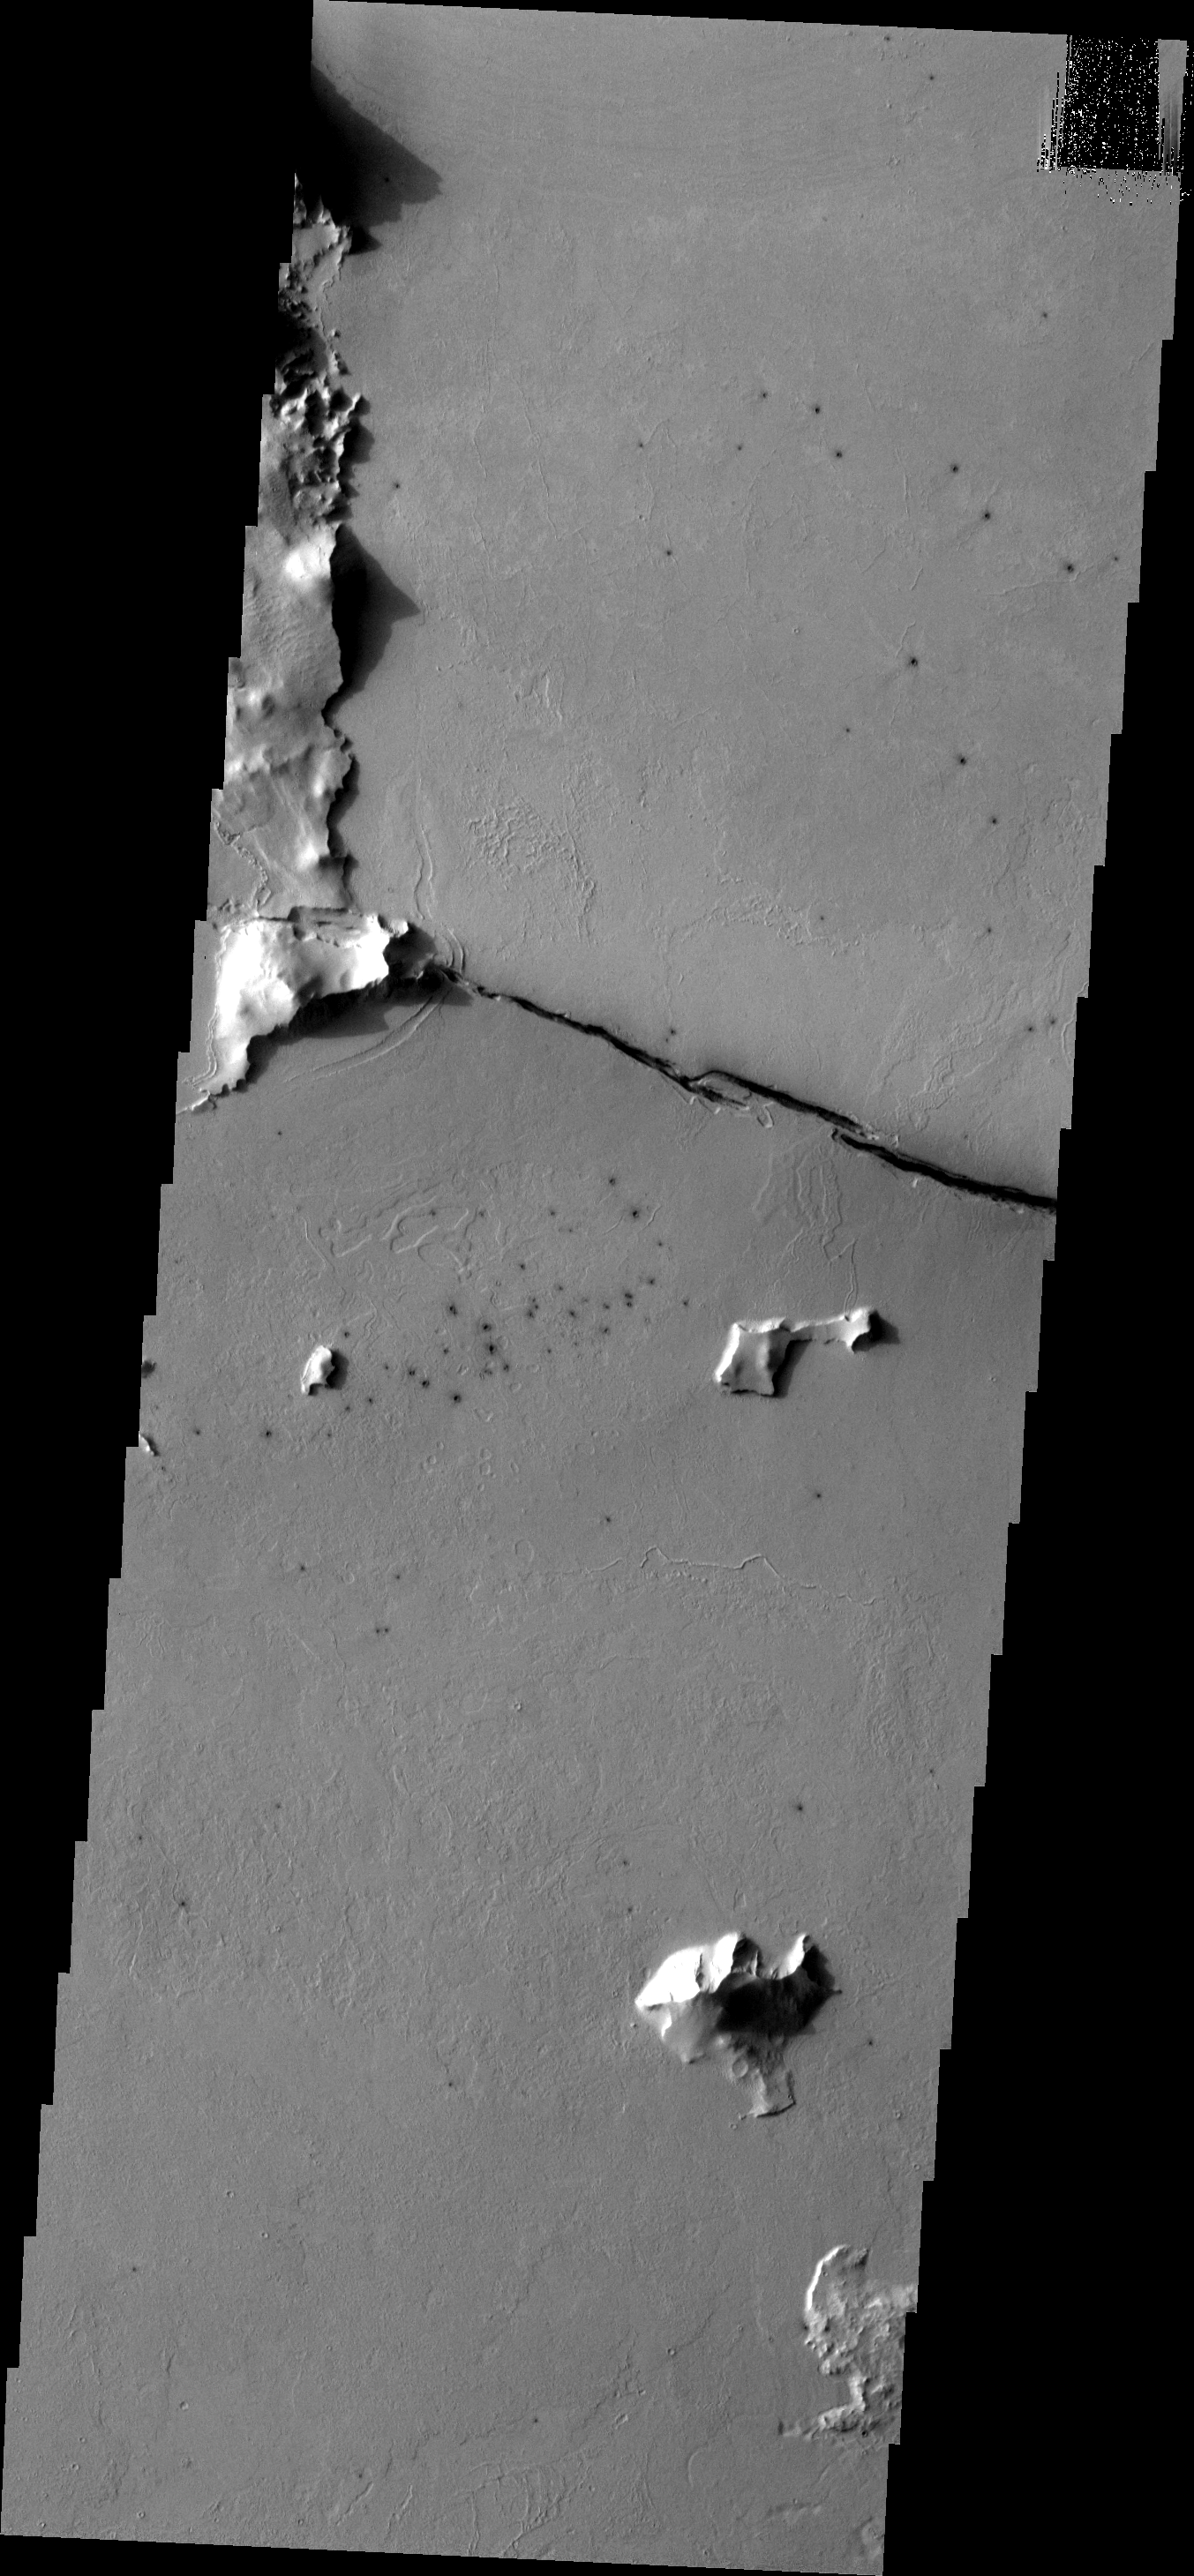

Cerberus Fossae

Cerberus Fossae is comprised of several long fractures radial to the Elysium Volcanic complex. This fracture appears to have been a vent for some of the local lava flows.

Image information: VIS instrument. Latitude 8.0N, Longitude 161.1E. 18 meter/pixel resolution.

Please see the THEMIS Data Citation Note for details on crediting THEMIS images.

Note: this THEMIS visual image has not been radiometrically nor geometrically calibrated for this preliminary release. An empirical correction has been performed to remove instrumental effects. A linear shift has been applied in the cross-track and down-track direction to approximate spacecraft and planetary motion. Fully calibrated and geometrically projected images will be released through the Planetary Data System in accordance with Project policies at a later time.

NASA’s Jet Propulsion Laboratory manages the 2001 Mars Odyssey mission for NASA’s Office of Space Science, Washington, D.C. The Thermal Emission Imaging System (THEMIS) was developed by Arizona State University, Tempe, in collaboration with Raytheon Santa Barbara Remote Sensing. The THEMIS investigation is led by Dr. Philip Christensen at Arizona State University. Lockheed Martin Astronautics, Denver, is the prime contractor for the Odyssey project, and developed and built the orbiter. Mission operations are conducted jointly from Lockheed Martin and from JPL, a division of the California Institute of Technology in Pasadena.

Credit: NASA/JPL/ASU